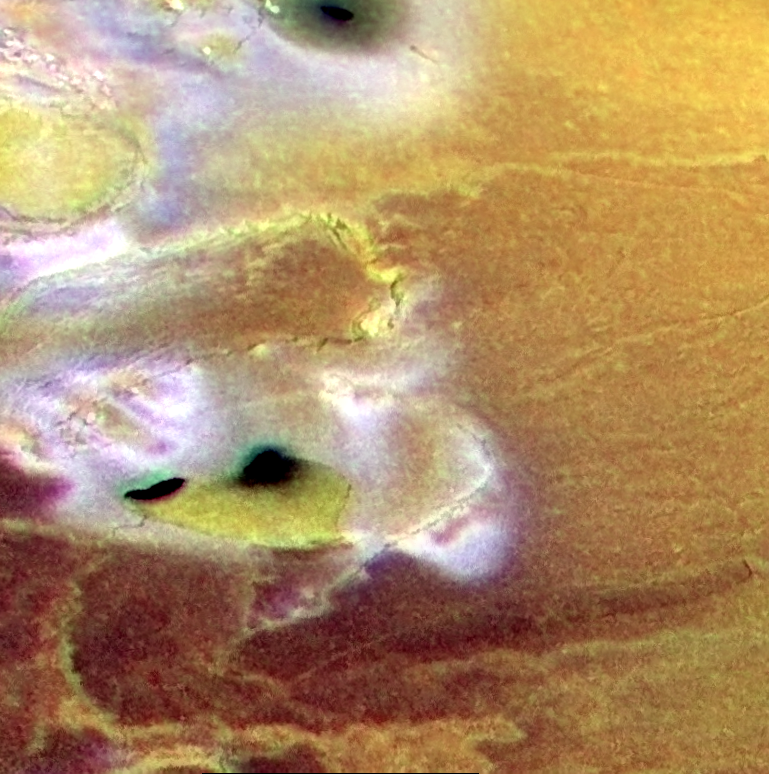

Terrain near Io’s South Pole, in Color

Volcanic calderas, lava flows and cliffs are seen in this false color image of a region near the south pole of Jupiter’s volcanic moon Io. It was created by combining a black and white image taken by NASA’s Galileo spacecraft on February 22, 2000 with lower resolution color images taken by Galileo on July 3, 1999. The three black spots (top center and middle left) are small volcanic calderas about 10-20 kilometers (6-12 miles) in size, which are dark because their floors are covered by recent lava flows. Two of these three calderas are surrounded by diffuse dark material, which may have been thrown out of the calderas by explosive eruptions.

The bright, white material is thought to be sulfur-dioxide frost and is concentrated near the cliffs in this image. It may be formed when liquid sulfur dioxide seeps out at the base of mountain scarps, vaporizes into a plume of gas, liquid and solid, and then condenses again on the surface. Part of this process, called sapping, occurs in arid environments on Earth when ground water seeps out at the bases of cliffs. The vaporization and production of plumes is much more dramatic on Io due to the lower gravitational acceleration and especially the very low atmospheric pressure. It may be one of the dominant erosion processes on Io.

The mountain at the center left, named Telegonus Mensae, exhibits a number of ridges parallel to its margins. These ridges have been observed on a number of other Ionian mountains and they suggest that as the mountain ages, it is collapsing outward under the influence of gravity.

The yellow lava flow at the southern end of the image appears to be fed by a dark channel that connects to a dark caldera. This is a likely candidate for a lava flow composed of sulfur (rather than silicate material).

The image is centered at 53.8 degrees south latitude and 117.1 degrees west longitude and north is to the top. The higher resolution image has a resolution of 350 meters (or yards) per picture element and is illuminated from the upper left. It was taken at a range of 34,000 kilometers (21,000 miles). The color images have resolutions of 1.3 kilometers (0.81 miles) per picture element and are illuminated from almost directly behind the spacecraft. They were taken at a distance of about 130,000 kilometers (81,000 miles) by Galileo’s onboard camera.

The Jet Propulsion Laboratory, Pasadena, CA manages the Galileo mission for NASA’s Office of Space Science, Washington, DC. JPL is a division of the California Institute of Technology, Pasadena, CA.

Credit: NASA/JPL/University of Arizona